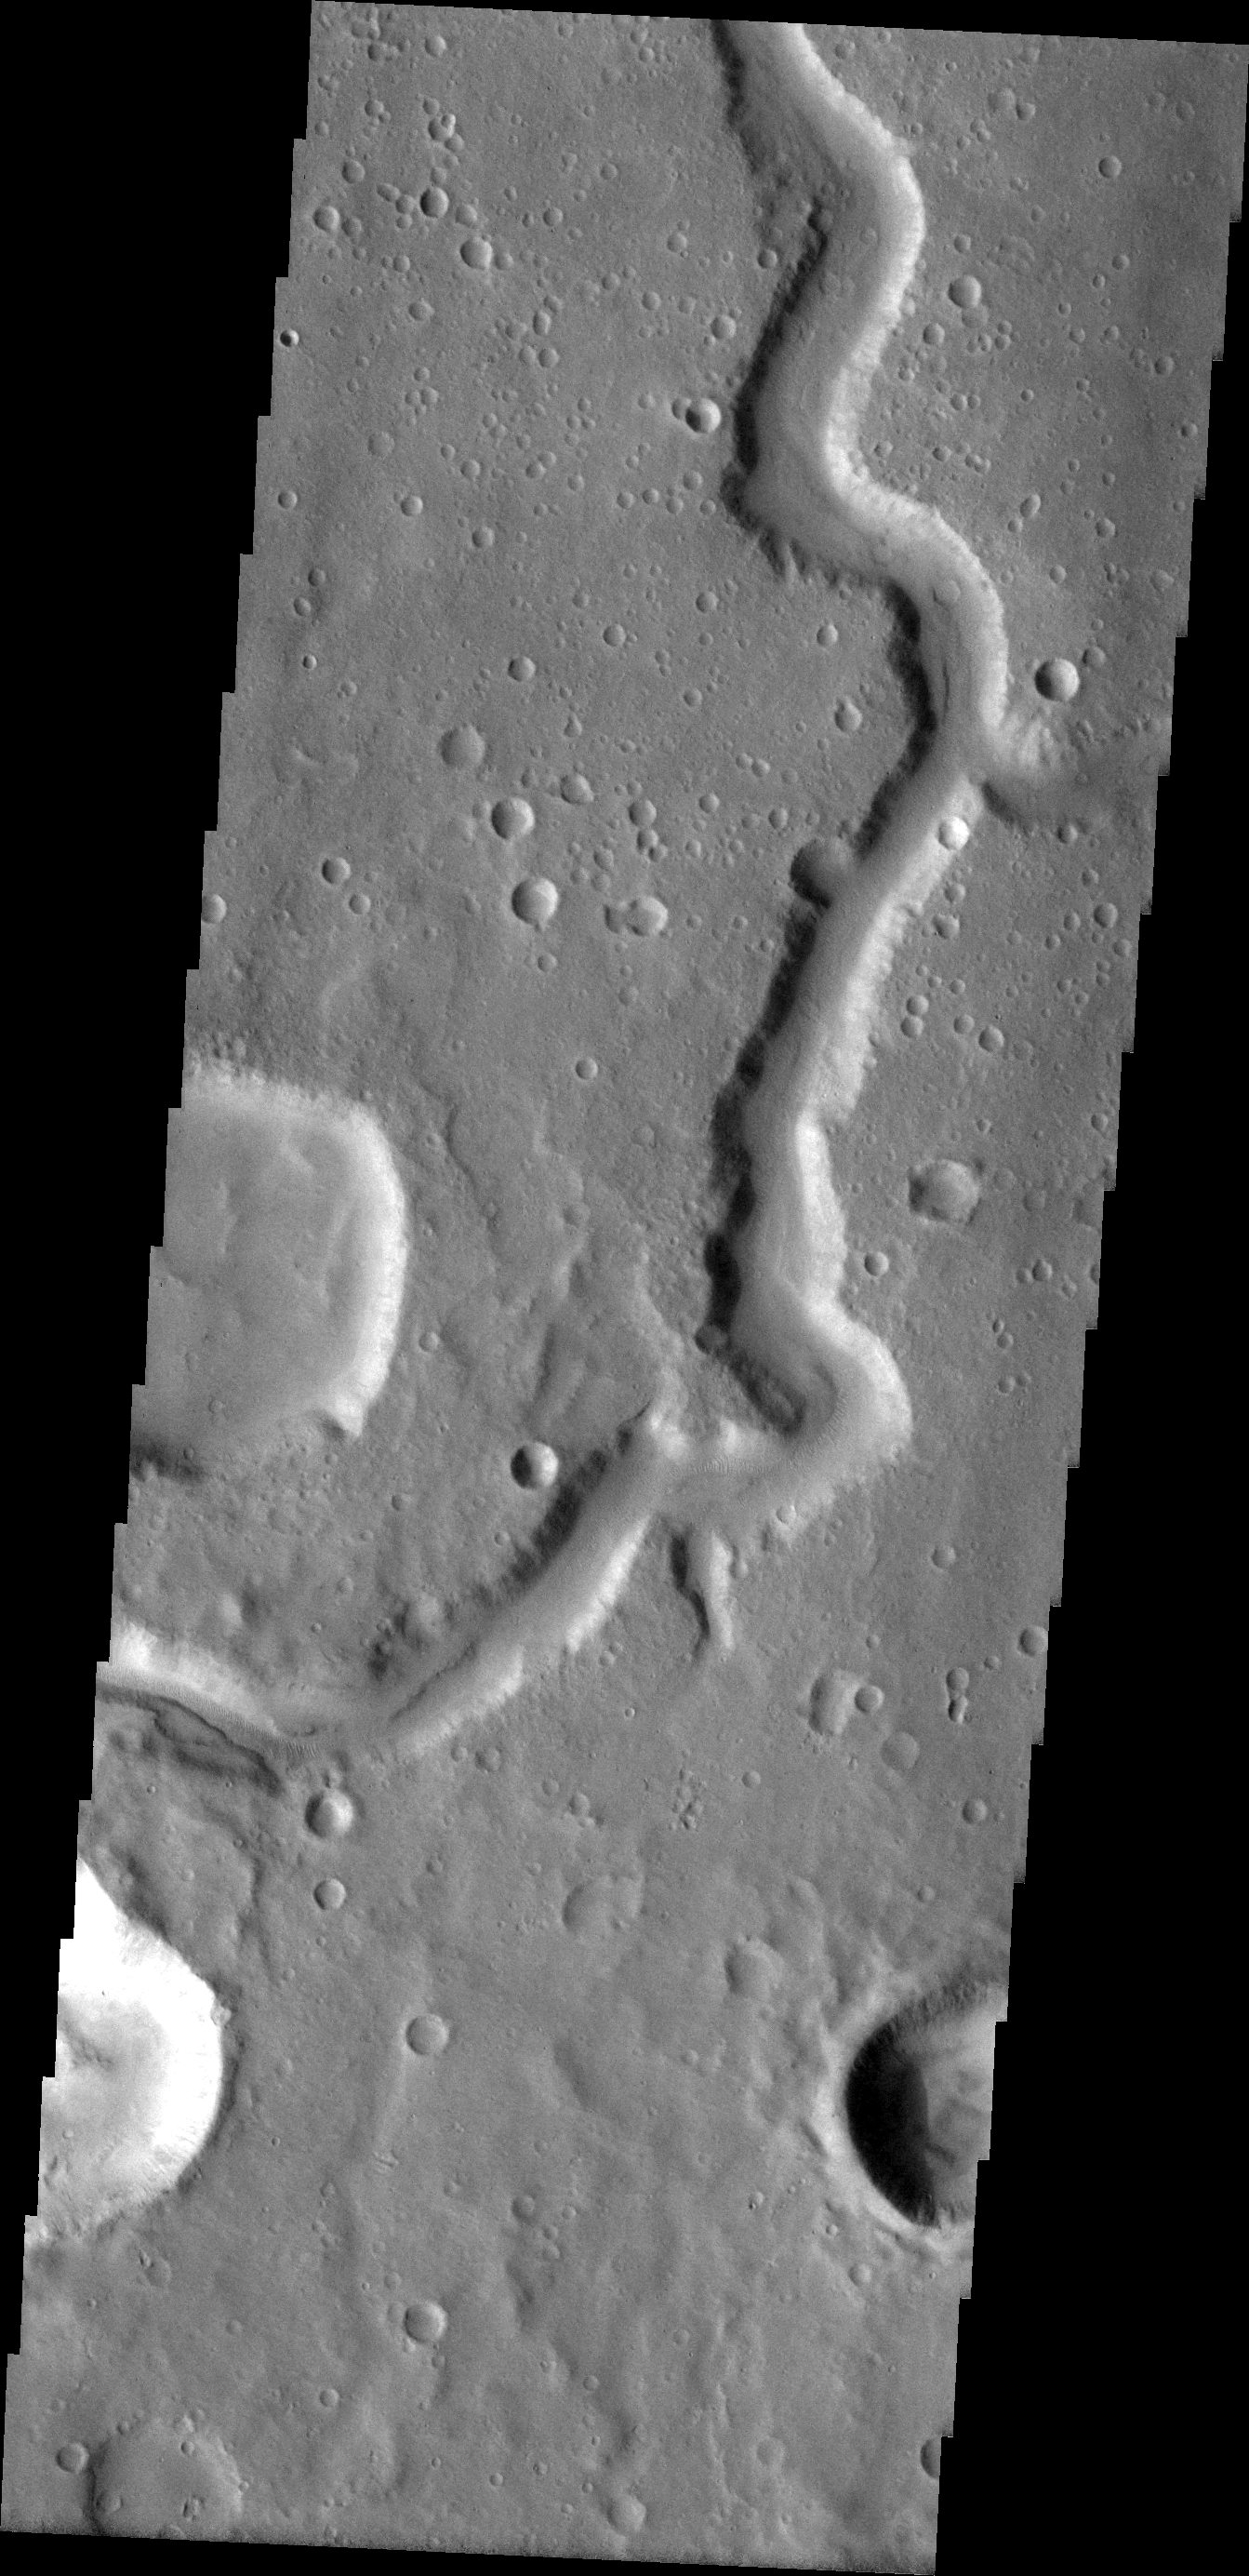

Hypansis Vallis

The channel in this VIS image is called Hypansis Vallis.

Image information: VIS instrument. Latitude 9.9N, Longitude 314.1E. 18 meter/pixel resolution.

Please see the THEMIS Data Citation Note for details on crediting THEMIS images.

Note: this THEMIS visual image has not been radiometrically nor geometrically calibrated for this preliminary release. An empirical correction has been performed to remove instrumental effects. A linear shift has been applied in the cross-track and down-track direction to approximate spacecraft and planetary motion. Fully calibrated and geometrically projected images will be released through the Planetary Data System in accordance with Project policies at a later time.

NASA’s Jet Propulsion Laboratory manages the 2001 Mars Odyssey mission for NASA’s Office of Space Science, Washington, D.C. The Thermal Emission Imaging System (THEMIS) was developed by Arizona State University, Tempe, in collaboration with Raytheon Santa Barbara Remote Sensing. The THEMIS investigation is led by Dr. Philip Christensen at Arizona State University. Lockheed Martin Astronautics, Denver, is the prime contractor for the Odyssey project, and developed and built the orbiter. Mission operations are conducted jointly from Lockheed Martin and from JPL, a division of the California Institute of Technology in Pasadena.

Credit: NASA/JPL/ASU